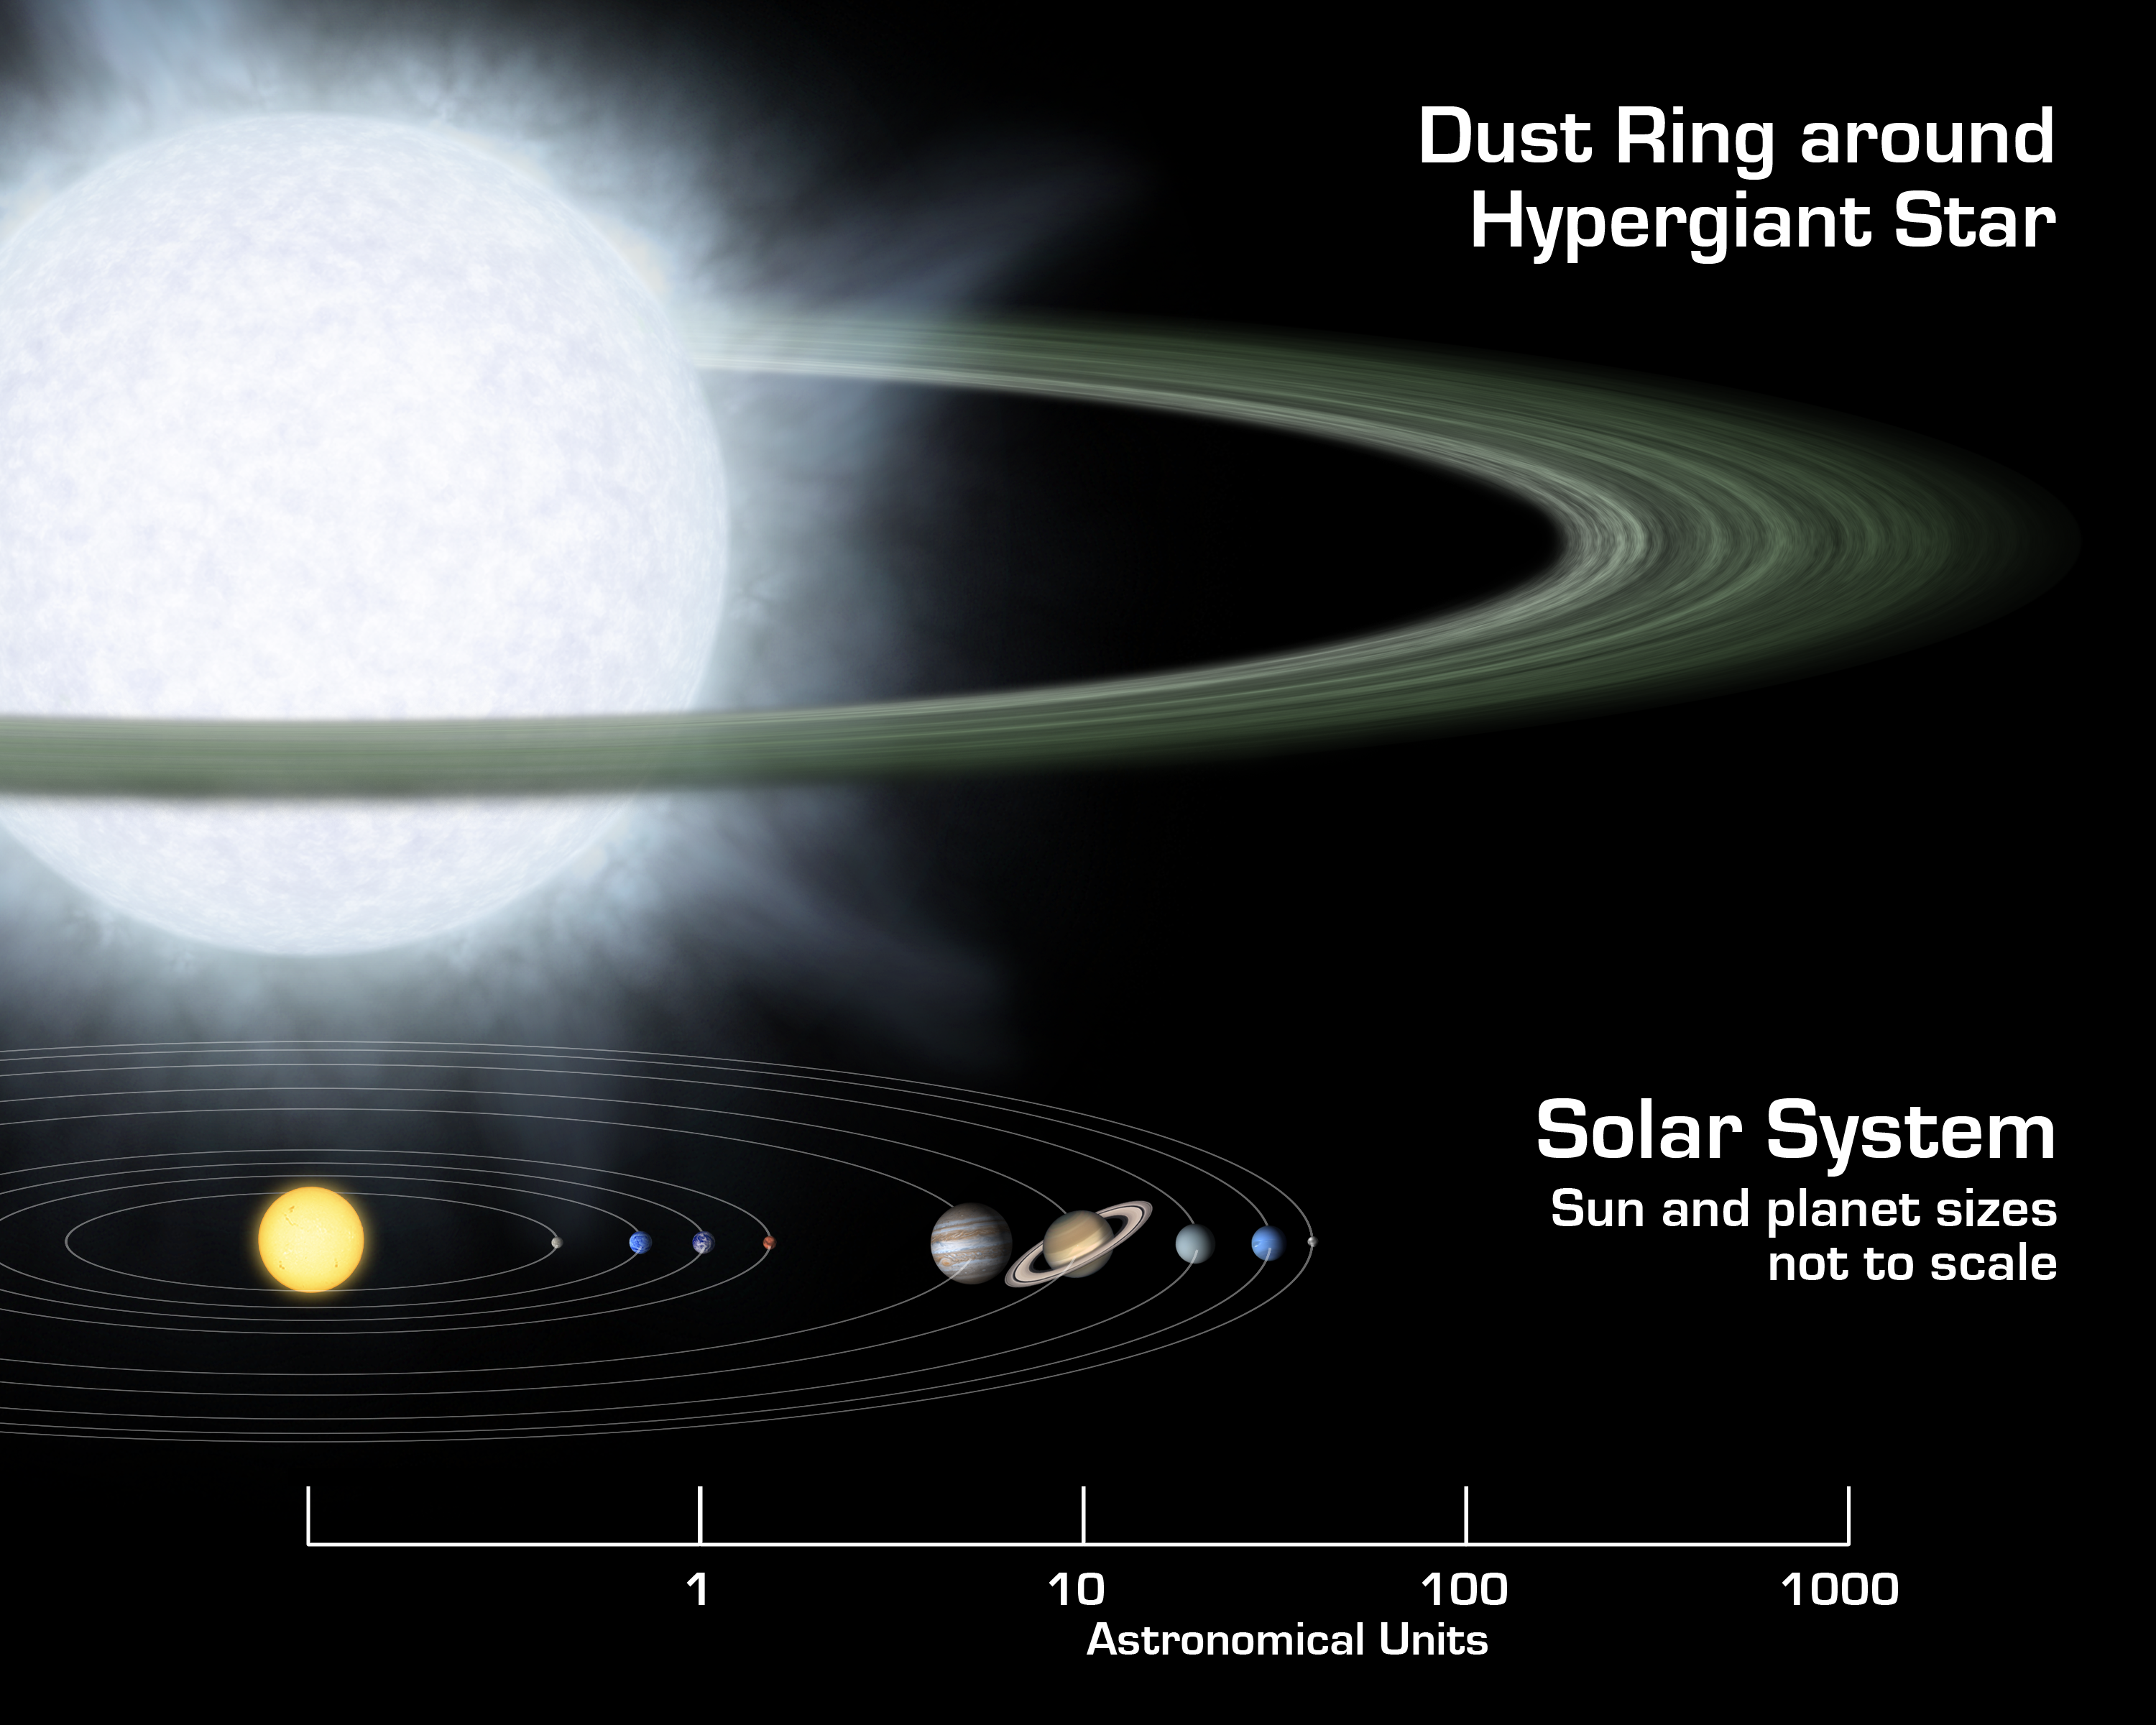

Supersized Disk

This illustration compares the size of a gargantuan star and its surrounding dusty disk (top) to that of our solar system. Monstrous disks like this one were discovered around two "hypergiant" stars by NASA's Spitzer Space Telescope. Astronomers believe these disks might contain the early "seeds" of planets, or possibly leftover debris from planets that already formed.

The hypergiant stars, called R 66 and R 126, are located about 170,000 light-years away in our Milky Way's nearest neighbor galaxy, the Large Magellanic Cloud. The stars are about 100 times wider than the sun, or big enough to encompass an orbit equivalent to Earth's. The plump stars are heavy, at 30 and 70 times the mass of the sun, respectively. They are the most massive stars known to sport disks.

The disks themselves are also bloated, with masses equal to several Jupiters. The disks begin at a distance approximately 120 times greater than that between Earth and the sun, or 120 astronomical units, and terminate at a distance of about 2,500 astronomical units.

Hypergiant stars are the puffed-up, aging descendants of the most massive class of stars, called "O" stars. The stars are so massive that their cores ultimately collapse under their own weight, triggering incredible explosions called supernovae. If any planets circled near the stars during one of these blasts, they would most likely be destroyed.

The orbital distances in this picture are plotted on a logarithmic scale. This means that a given distance shown here represents proportionally larger actual distances as you move to the right. The sun and planets in our solar system have been scaled up in size for better viewing.

Credit: NASA/JPL-Caltech/R. Hurt (SSC)